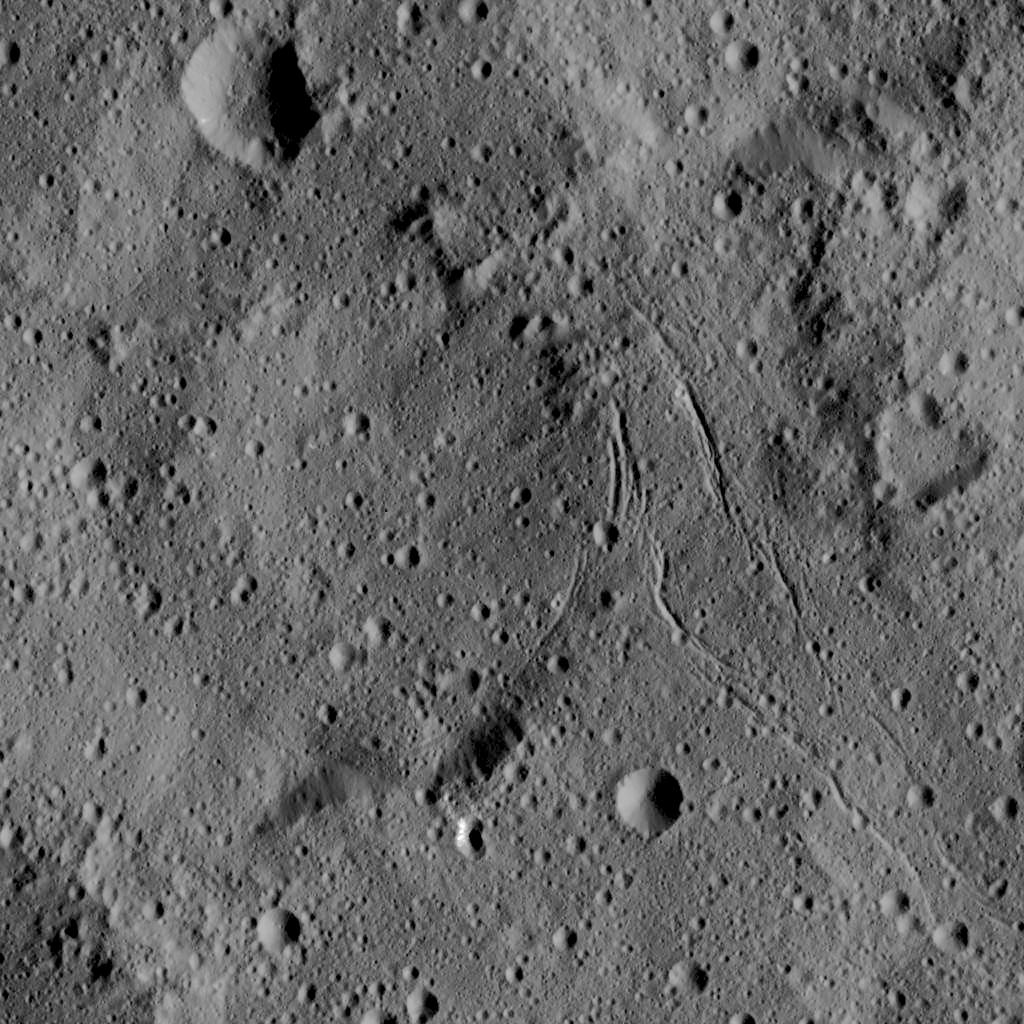

Dawn LAMO Image 9

This view from NASA’s Dawn spacecraft captures gently curving canyons amid cratered plains on Ceres. The image is centered at approximately 31 degrees south latitude, 259 degrees east longitude, just north of the large crater Urvara.

Dawn captured the scene on Dec. 19, 2015 from its low-altitude mapping orbit (LAMO), at an approximate altitude of 240 miles (385 kilometers) above Ceres. The image resolution is 120 feet (35 meters) per pixel.

Dawn’s mission is managed by JPL for NASA’s Science Mission Directorate in Washington. Dawn is a project of the directorate’s Discovery Program, managed by NASA’s Marshall Space Flight Center in Huntsville, Alabama. UCLA is responsible for overall Dawn mission science. Orbital ATK, Inc., in Dulles, Virginia, designed and built the spacecraft. The German Aerospace Center, the Max Planck Institute for Solar System Research, the Italian Space Agency and the Italian National Astrophysical Institute are international partners on the mission team.

Credit: NASA/JPL-Caltech/UCLA/MPS/DLR/IDA